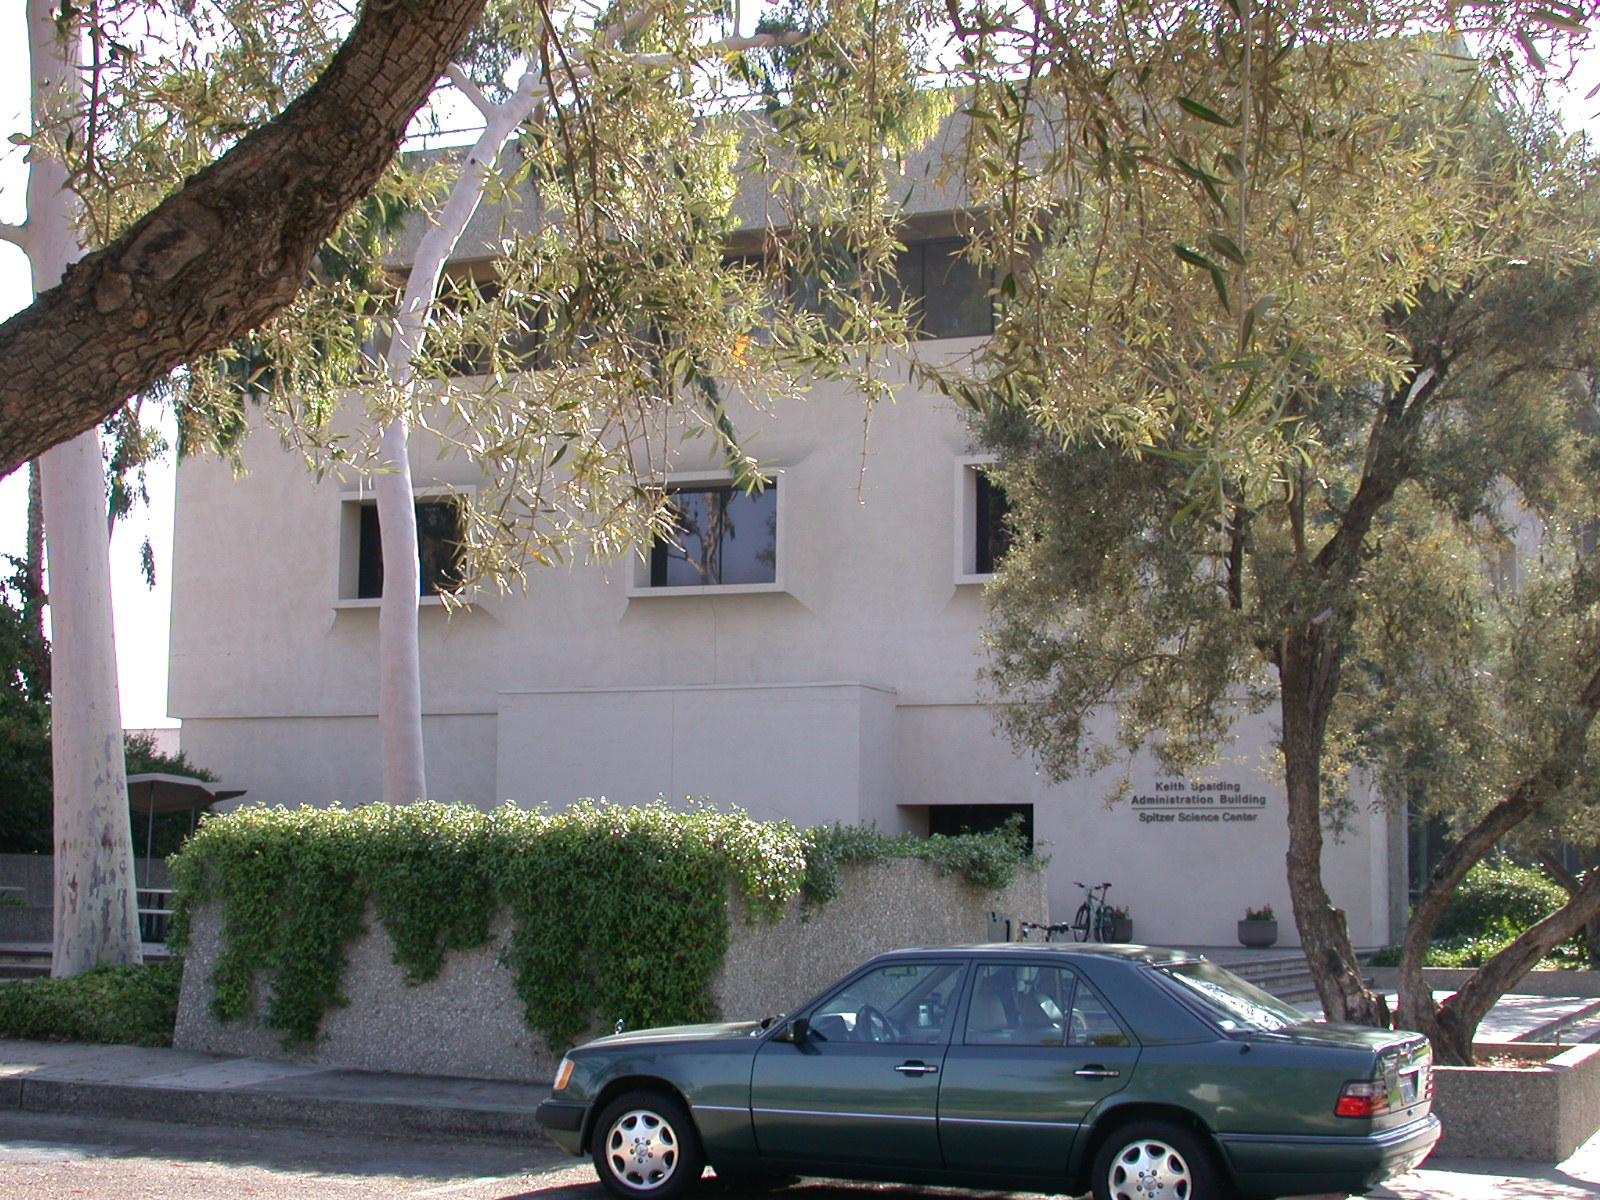

Spitzer Science Center

Credit: NASA/JPL-Caltech/J. Keller (SSC)